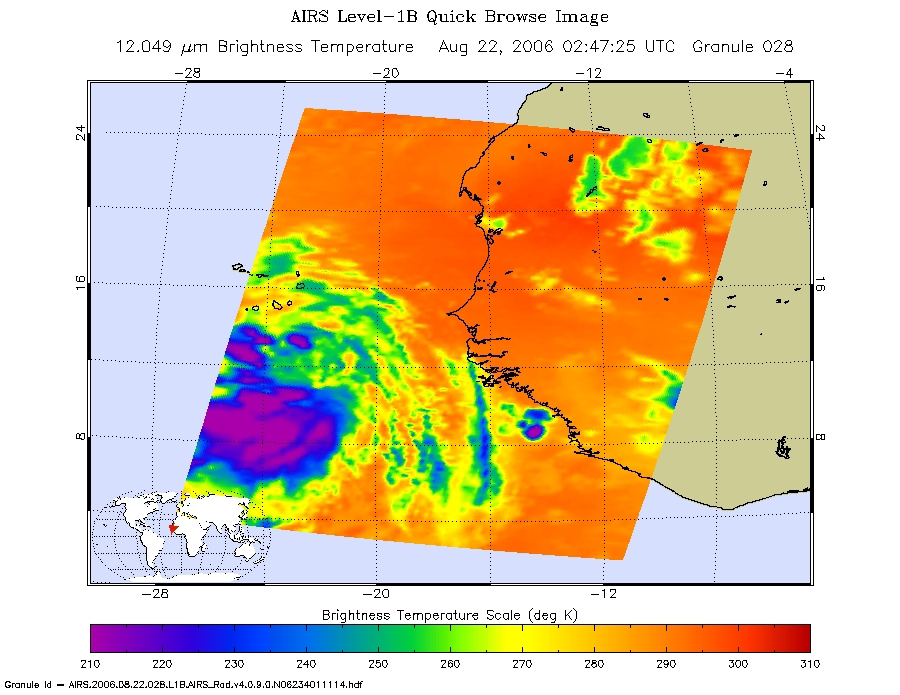

Tropical Depression Debbie in the Atlantic

Infrared Image
These images show Tropical Depression Debbie in the Atlantic, from the Atmospheric Infrared Sounder (AIRS) on NASA’s Aqua satellite on August 22, 2006. This AIRS image shows the temperature of the cloud tops or the surface of the Earth in cloud-free regions. The lowest temperatures (in purple) are associated with high, cold cloud tops that make up the top of the storm. The infrared signal does not penetrate through clouds. Where there are no clouds the AIRS instrument reads the infrared signal from the surface of the Earth, revealing warmer temperatures (red). At the time the data were taken from which these images were made the eye had not yet opened but the storm is now well organized. The location of the future eye appears as a circle at 275 K brightness temperature in the microwave image just to the SE of the Azores.

Microwave Image
The microwave image is created from microwave radiation emitted by Earth’s atmosphere and received by the instrument. It shows where the heaviest rainfall is taking place (in blue) in the storm. Blue areas outside of the storm where there are either some clouds or no clouds, indicate where the sea surface shines through.

Vis/NIR Image
Tropical Depression Debbie captured by the visible light/near-infrared sensor on the AIRS instrument.

About AIRS
The Atmospheric Infrared Sounder, AIRS, in conjunction with the Advanced Microwave Sounding Unit, AMSU, senses emitted infrared and microwave radiation from Earth to provide a three-dimensional look at Earth’s weather and climate. Working in tandem, the two instruments make simultaneous observations all the way down to Earth’s surface, even in the presence of heavy clouds. With more than 2,000 channels sensing different regions of the atmosphere, the system creates a global, three-dimensional map of atmospheric temperature and humidity, cloud amounts and heights, greenhouse gas concentrations, and many other atmospheric phenomena. Launched into Earth orbit in 2002, the AIRS and AMSU instruments fly onboard NASA’s Aqua spacecraft and are managed by NASA’s Jet Propulsion Laboratory in Pasadena, Calif., under contract to NASA. JPL is a division of the California Institute of Technology in Pasadena.

Credit: NASA/JPL